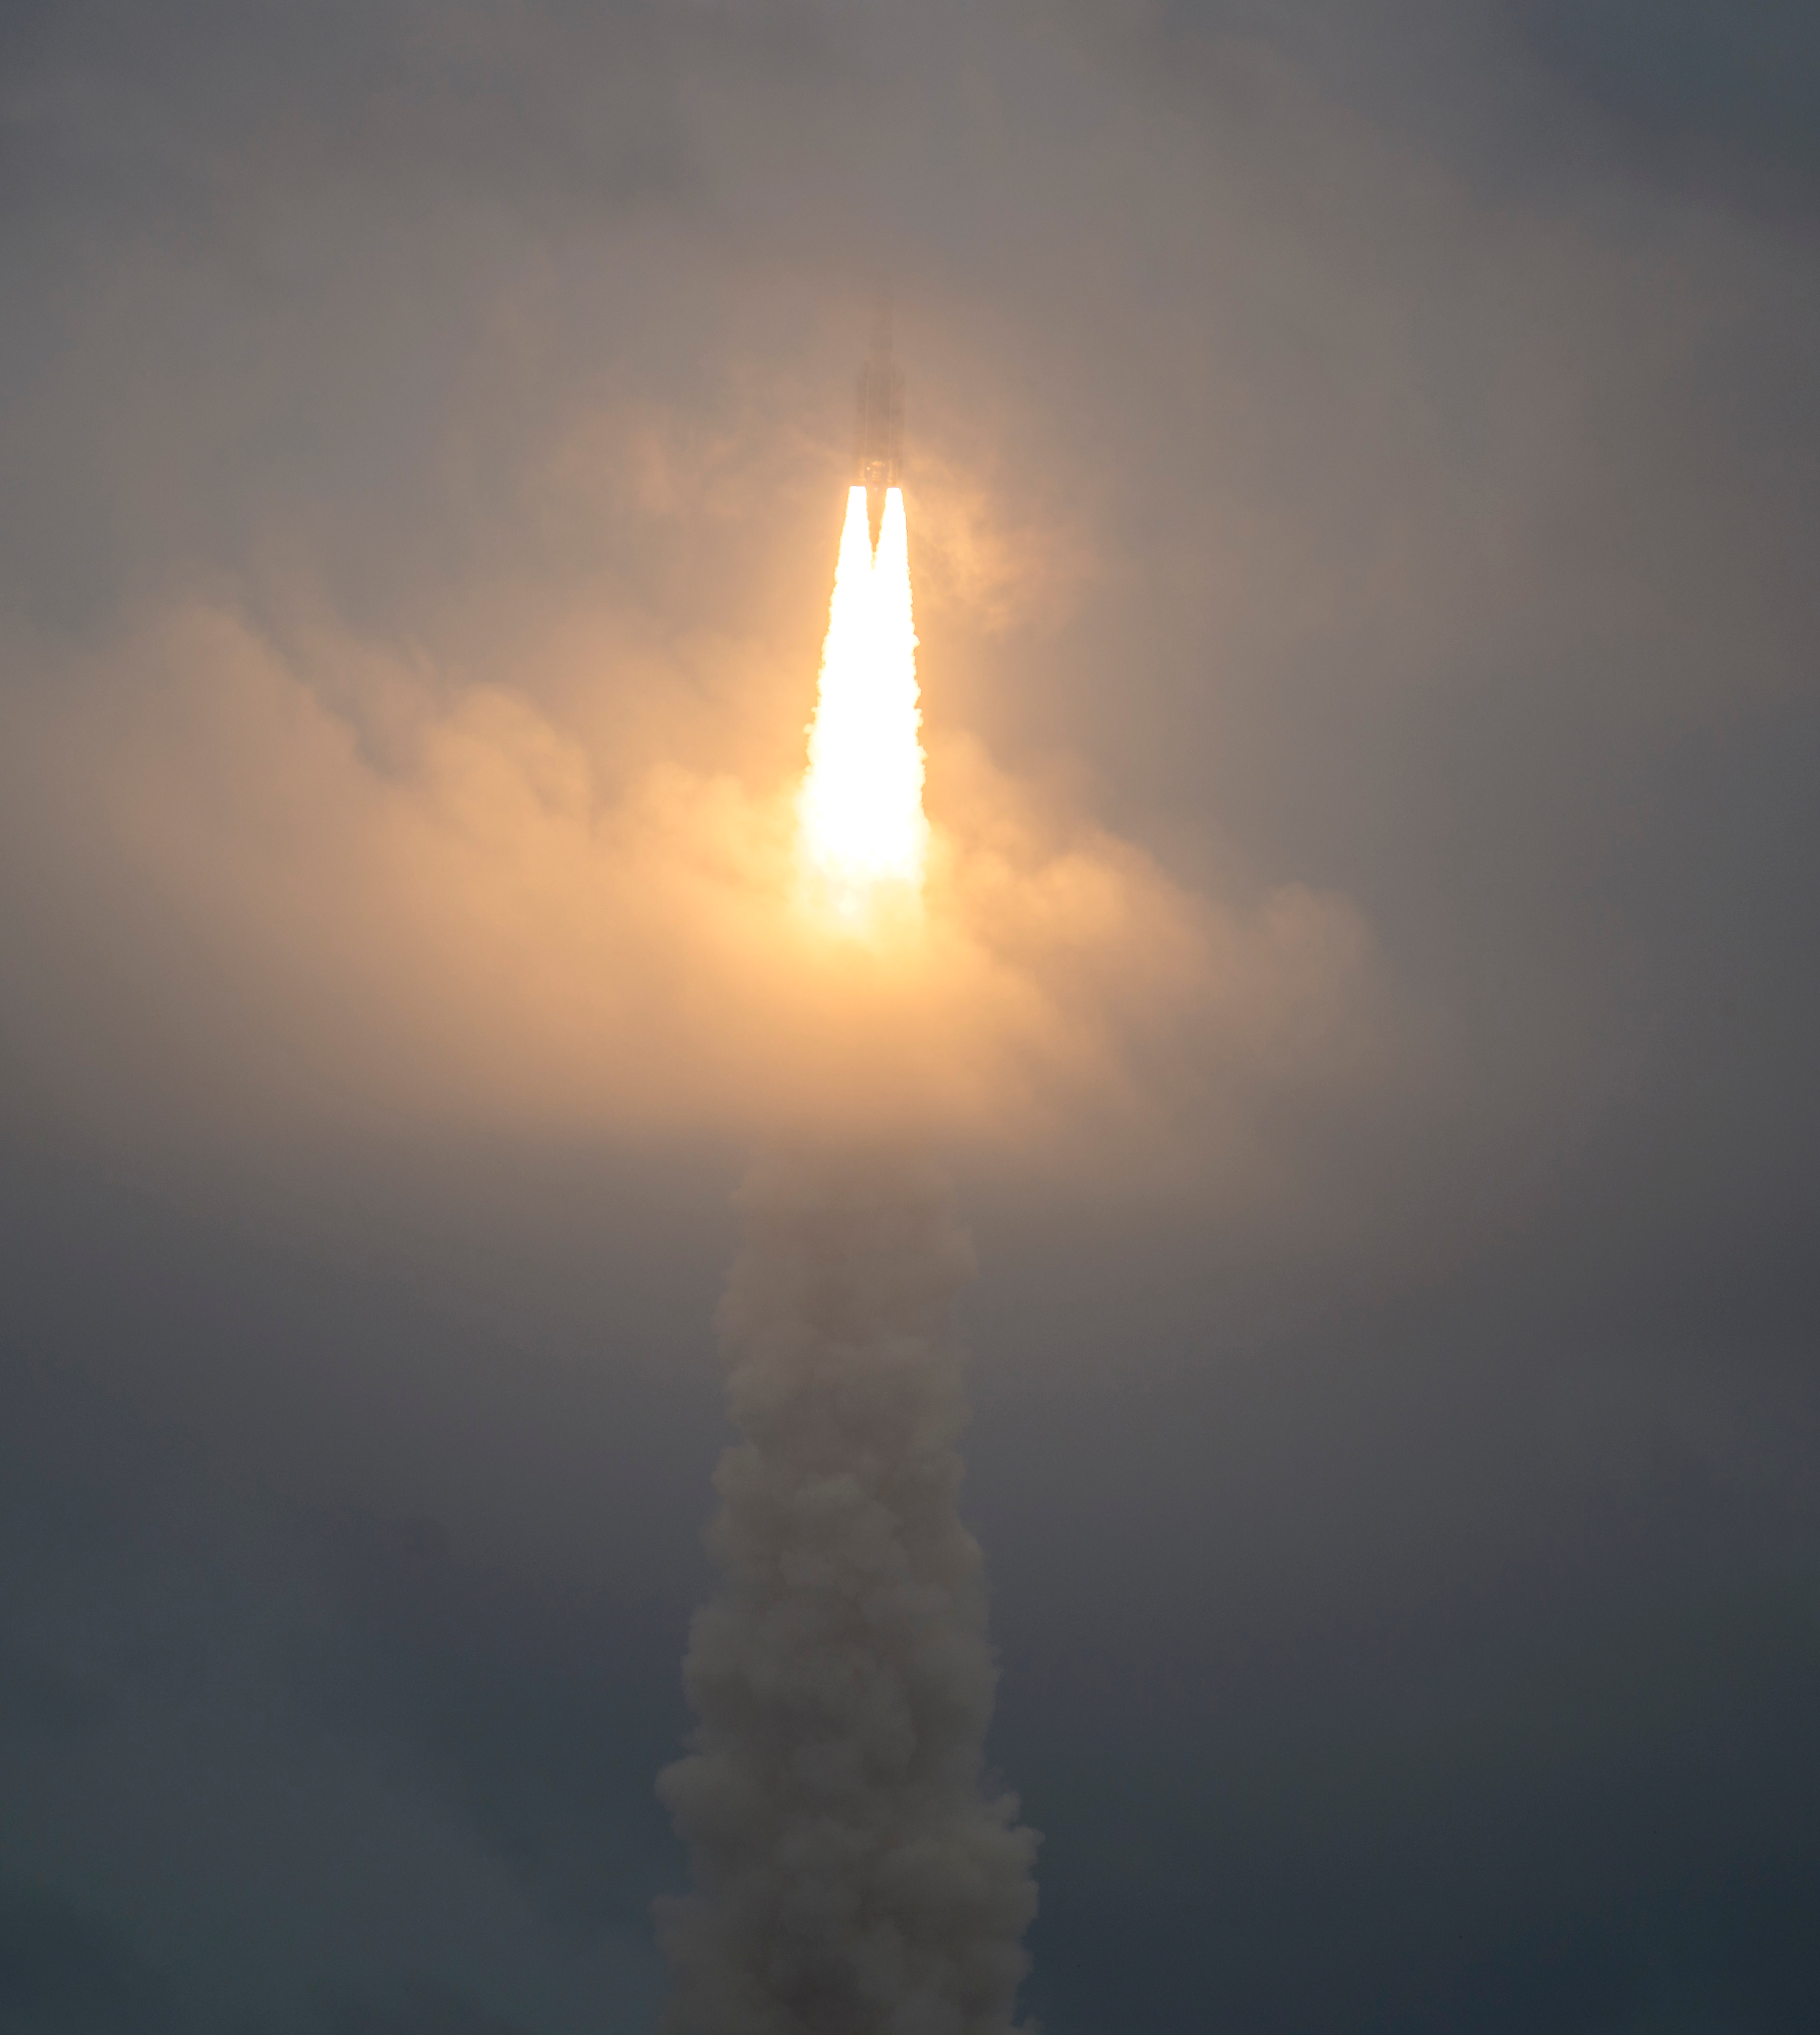

Ariane 5 Rocket Launch of the JWST Mission

NASA’s James Webb Space Telescope launched Dec. 25 at 7:20 a.m. EST on an Ariane 5 rocket from Europe’s Spaceport in French Guiana, on the northeastern coast of South America. Webb, a partnership with the European Space Agency and the Canadian Space Agency, will explore every phase of cosmic history – from within our solar system to the most distant observable galaxies in the early universe.

Credit: Image: NASA, Bill Ingalls (NASA)